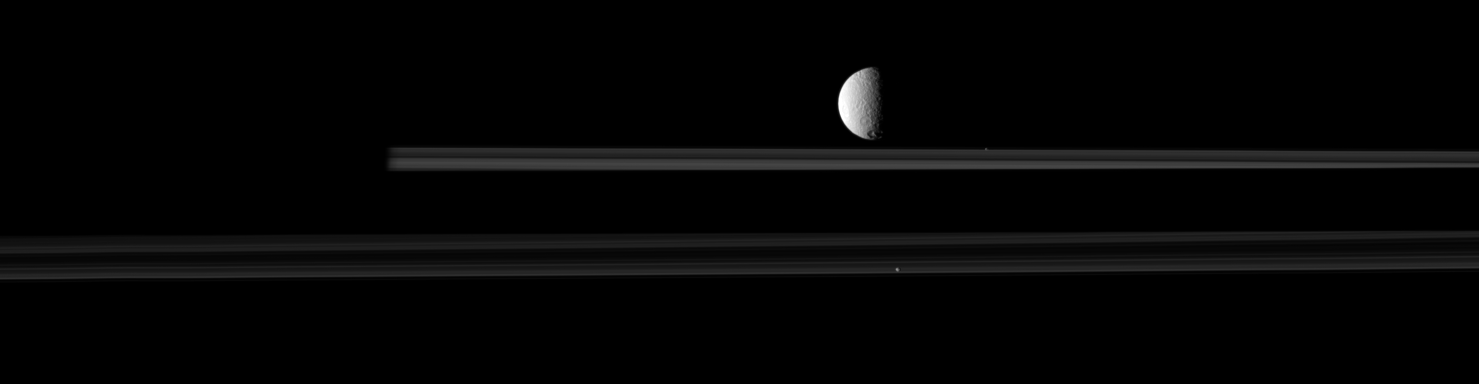

Moons in Motion

The moon Tethys is joined by two smaller moons in this movie from NASA’s Cassini spacecraft.

Observations of mutual moon-crossing events, in which one moon passes close to or in front of another, help scientists refine their understanding of the orbits of Saturn’s moons. This movie is a concatenation of 15 still images obtained over a span of about 33 minutes. The images were re-projected to a uniform view, and computer interpolation was used to smooth the moons’ motions between the frames.

In the movie, Prometheus (86 kilometers, 53 miles across) enters the frame from the right and passes behind Tethys (1,062 kilometers, 660 miles across). Prometheus appears as a tiny bright dot beyond the main rings. Pandora (81 kilometers, 50 miles across) can also be seen at the bottom of the frame. The unlit side of the planet is on the left. Prometheus and Pandora’s average speeds are each about 16 kilometers per second (36,000 mph). Tethys travels at an average speed of about 11 kilometers per second (25,000 mph).

(For other movies like this one, see PIA11692 and PIA11693.)

In this view, Tethys, at a distance of approximately 1.2 million kilometers (746,000 miles), is closest to Cassini. Prometheus is farthest from the spacecraft at a distance of approximately 1.6 million kilometers (994,000 miles). The part of the rings at the bottom of the image is closer to Cassini than the rings at the top of the image. This view looks toward the northern, sunlit side of the rings from about 1 degree above the ring plane.

The images were obtained in visible light with the Cassini spacecraft narrow-angle camera on Oct. 16, 2009. The view was acquired at a Sun-Tethys-spacecraft, or phase, angle of 80 degrees. Scale on Tethys is 7 kilometers (4 miles) per pixel.

The Cassini-Huygens mission is a cooperative project of NASA, the European Space Agency and the Italian Space Agency. The Jet Propulsion Laboratory, a division of the California Institute of Technology in Pasadena, manages the mission for NASA’s Science Mission Directorate, Washington, D.C. The Cassini orbiter and its two onboard cameras were designed, developed and assembled at JPL. The imaging operations center is based at the Space Science Institute in Boulder, Colo.

Credit: NASA/JPL/Space Science Institute